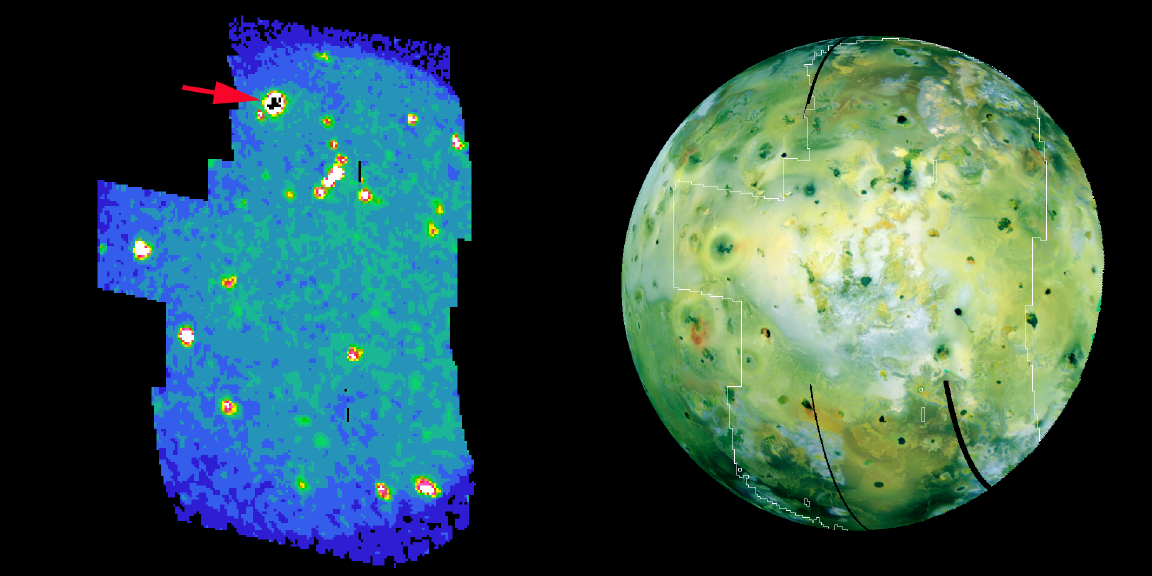

Hot Spots on Io

Volcanic hot spots, including a bright one never seen before, pepper an infrared color-coded image (left) of Jupiter’s moon Io, taken by NASA’s Galileo spacecraft on Aug. 6, 2001.

The bright, new hot spot (arrow) in Io’s high northern latitudes is the source of a towering volcanic plume detected in new images taken by Galileo’s camera. Snowflake-like particles of clumped sulfur-dioxide molecules from the plume were caught by the plasma-science instrument onboard the spacecraft.

Beginning about two hours after the spacecraft passed within 194 kilometers (120 miles) of Io’s surface, Galileo’s near-infrared mapping spectrometer recorded this image of most of the sunlit disc of the large, sizzling moon. The image shows the brightness of features at a wavelength of 4.4 microns, which detects heat from Io’s many volcanic eruptions. An earlier image from Galileo’s camera showing the same face of Io (right) is included for correlating the heat-sensing infrared data with geological features apparent in visible wavelengths.

Many volcanic hot spots appear in the infrared image as bright regions: yellow to red to white, in order of increasing intensity. The brightest hot spot in the northern hemisphere, indicated by the arrow, was so vigorous at the time of the observation that some pixels (shown in black) were saturated. This hot spot was not a previously known volcano. Io has 108 known hot spots, 10 of which were discovered from this observation. Most of the newly discovered ones are too faint to show up in this map, but their thermal signatures can be detected by examining each location’s infrared data at more than one wavelength.

The Jet Propulsion Laboratory, a division of the California Institute of Technology in Pasadena, manages the Galileo mission for NASA’s Office of Space Science, Washington, D.C.

Credit: NASA/JPL/University of Arizona